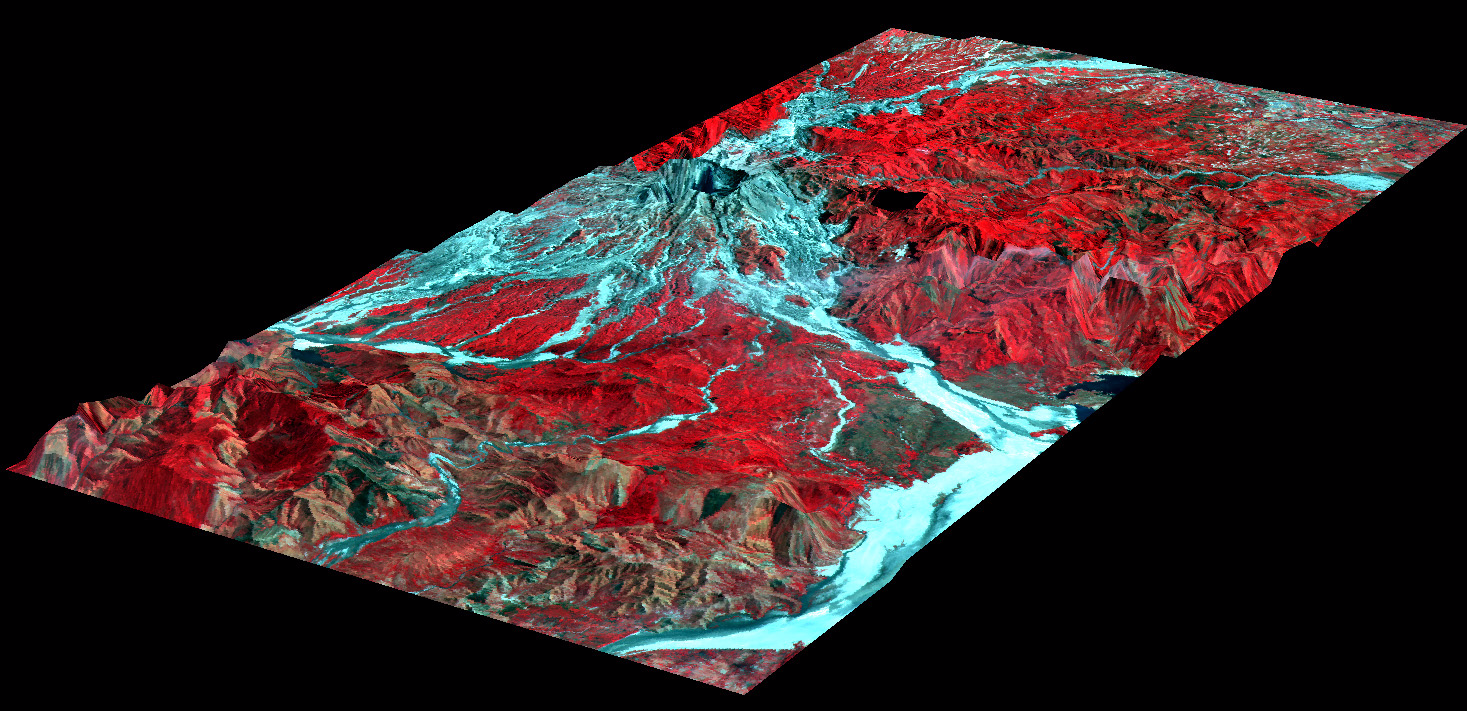

Mt. Pinatubo, Phillippines – Perspective View

The effects of the June 15, 1991, eruption of Mt. Pinatubo continue to affect the lives of people living near the volcano on the island of Luzon in the Philippines. The eruption produced a large amount of volcanic debris that was deposited on the flanks of the volcano as part of pyroclastic flows. This perspective view looking toward the east shows the western flank of the volcano where most of these pyroclastic flows were deposited.

This debris consists of ash and boulders that mix with water after heavy rains to form volcanic mudflows called lahars. Lahars are moving rivers of concrete slurry that are highly erosive. They can sweep down existing river valleys, carving deep canyons where the slopes are steep, or depositing a mixture of fine ash and larger rocks on the gentler slopes. The deposits left from a lahar soon solidify into a material similar to concrete, but while they are moving, lahars are dynamic features, and in a single river valley the active channel may change locations within a few minutes or hours. These changes represent a significant natural hazard to local communities.

The topographic data were collected by NASA’s airborne imaging radar AIRSAR instrument on November 29, 1996. Colors are from the French SPOT satellite imaging data in both visible and infrared wavelengths collected in February 1996. Areas of vegetation appear red and areas without vegetation appear light blue. River valleys radiate out from the summit of the volcano (upper center). Since the eruption, lahars have stripped these valleys of any vegetation. The Pasig-Potrero River flows to the northeast off the summit in the upper right of the image.

Scientists have been using airborne radar data collected by the AIRSAR instrument in their studies of the aftereffects of the Mt. Pinatubo eruption. AIRSAR collected imaging radar data over the volcano during a mission to the Pacific Rim region in late 1996 and on a follow-up mission to the area in late 2000. These data sets along with remote sensing data collected from satellites provide valuable information on the dynamic landscape and the hazards that it poses.

AIRSAR flies aboard a NASA DC-8 based at NASA’s Dryden Flight Research Center, Edwards, Calif. Built, operated and managed by the Jet Propulsion Laboratory, Pasadena, Calif., AIRSAR is part of NASA’s Earth Science Enterprise program. JPL is a division of the California Institute of Technology in Pasadena.

Credit: NASA/JPL/University of Hawaii